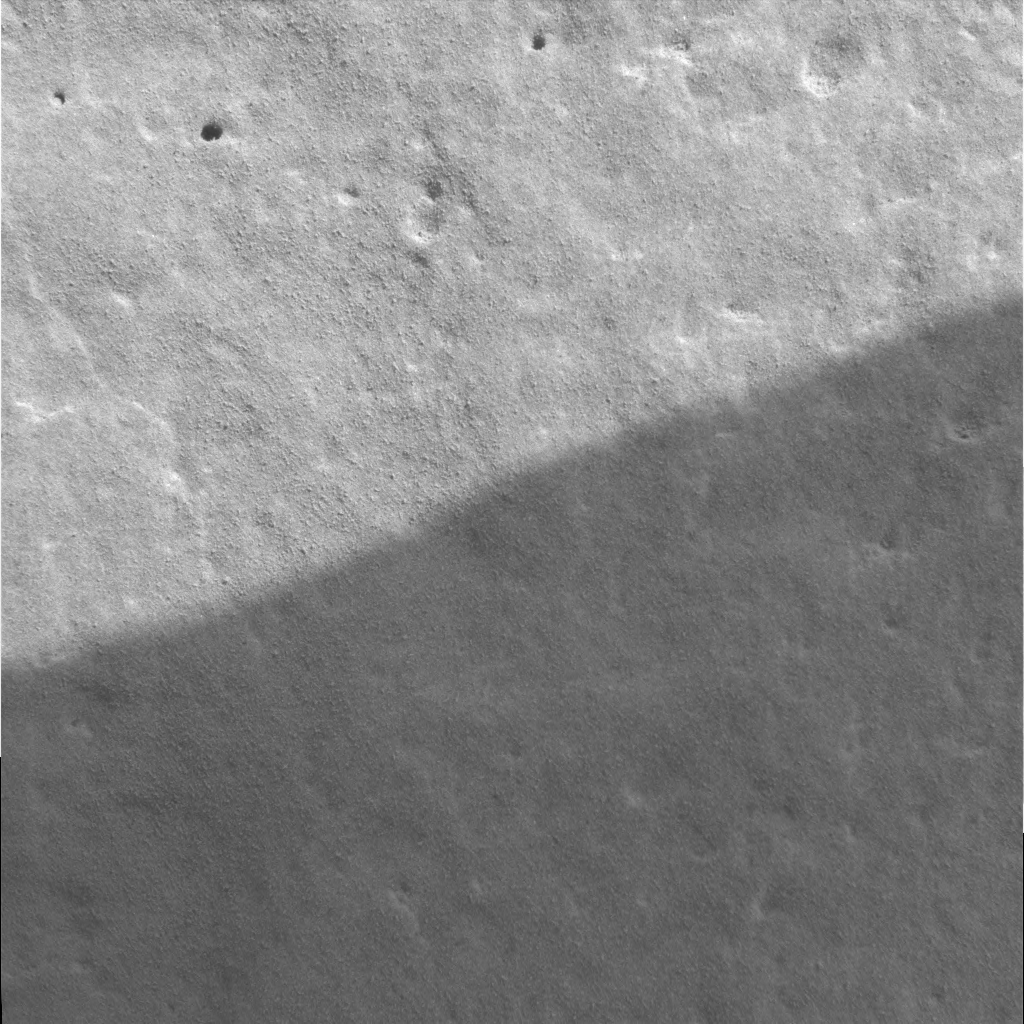

Adirondack’s Finer Side

This close-up look at the martian rock dubbed Adirondack was captured by the Mars Exploration Rover Spirit’s microscopic imager before Spirit stopped communicating with Earth on the 18th martian day, or sol, of its mission. The rock’s smooth and pitted surface is revealed in this first-ever microscopic image of a rock on another planet. The examined patch of rock is 3 centimeters (1.2 inches) across; features within the rock as small as 1/10 of a millimeter (.04 inch) can be detected. The rover’s shadow appears at the bottom of the image.

Credit: NASA/JPL/US Geological Survey